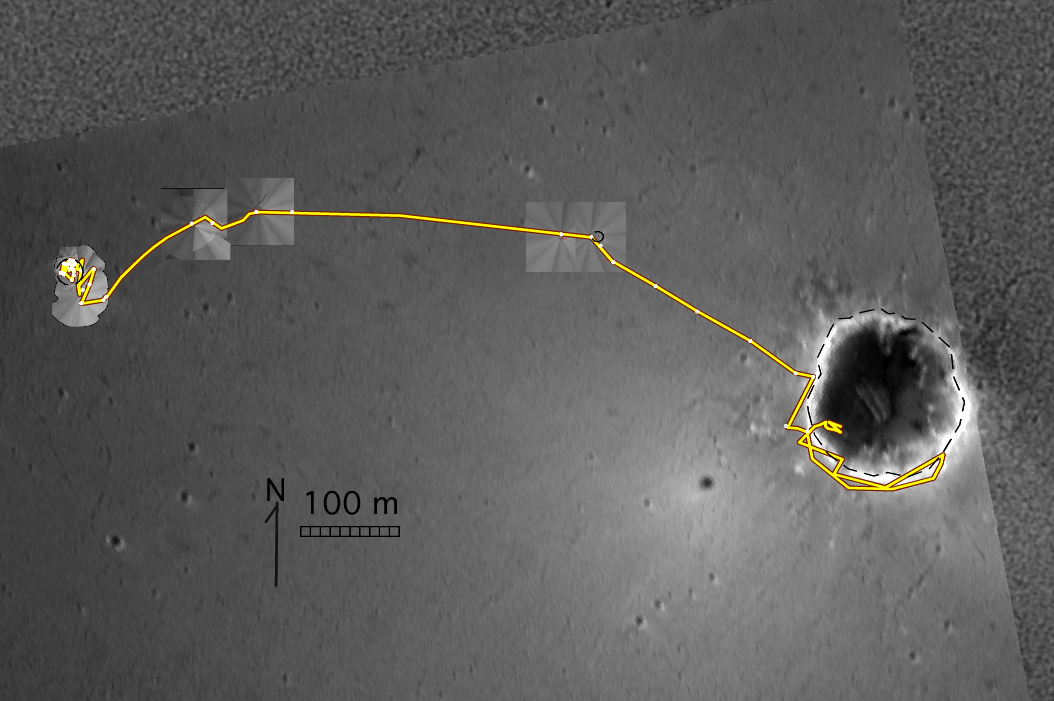

Opportunity’s Travels During its First 205 Martian Days

This map shows the traverse of NASA’s Mars Exploration Rover Opportunity through the rover’s 205th martian day, or sol (Aug. 21, 2004). The background image is from the rover’s descent imaging camera. Images inset along the route are from Opportunity’s navigation camera. Opportunity began its exploration inside “Eagle” crater near the left edge of the map. Following completion of its study of the outcrop there, it traversed eastward to a small crater (“Fram” crater) before driving southeastward to the rim of “Endurance” crater. After a survey partly around the south rim of Endurance crater, Opportunity drove inside the southwest rim of Endurance crater and began a systematic study of outcrops exposed on the crater’s inner slope.

Credit: NASA/JPL/New Mexico Museum of Natural History